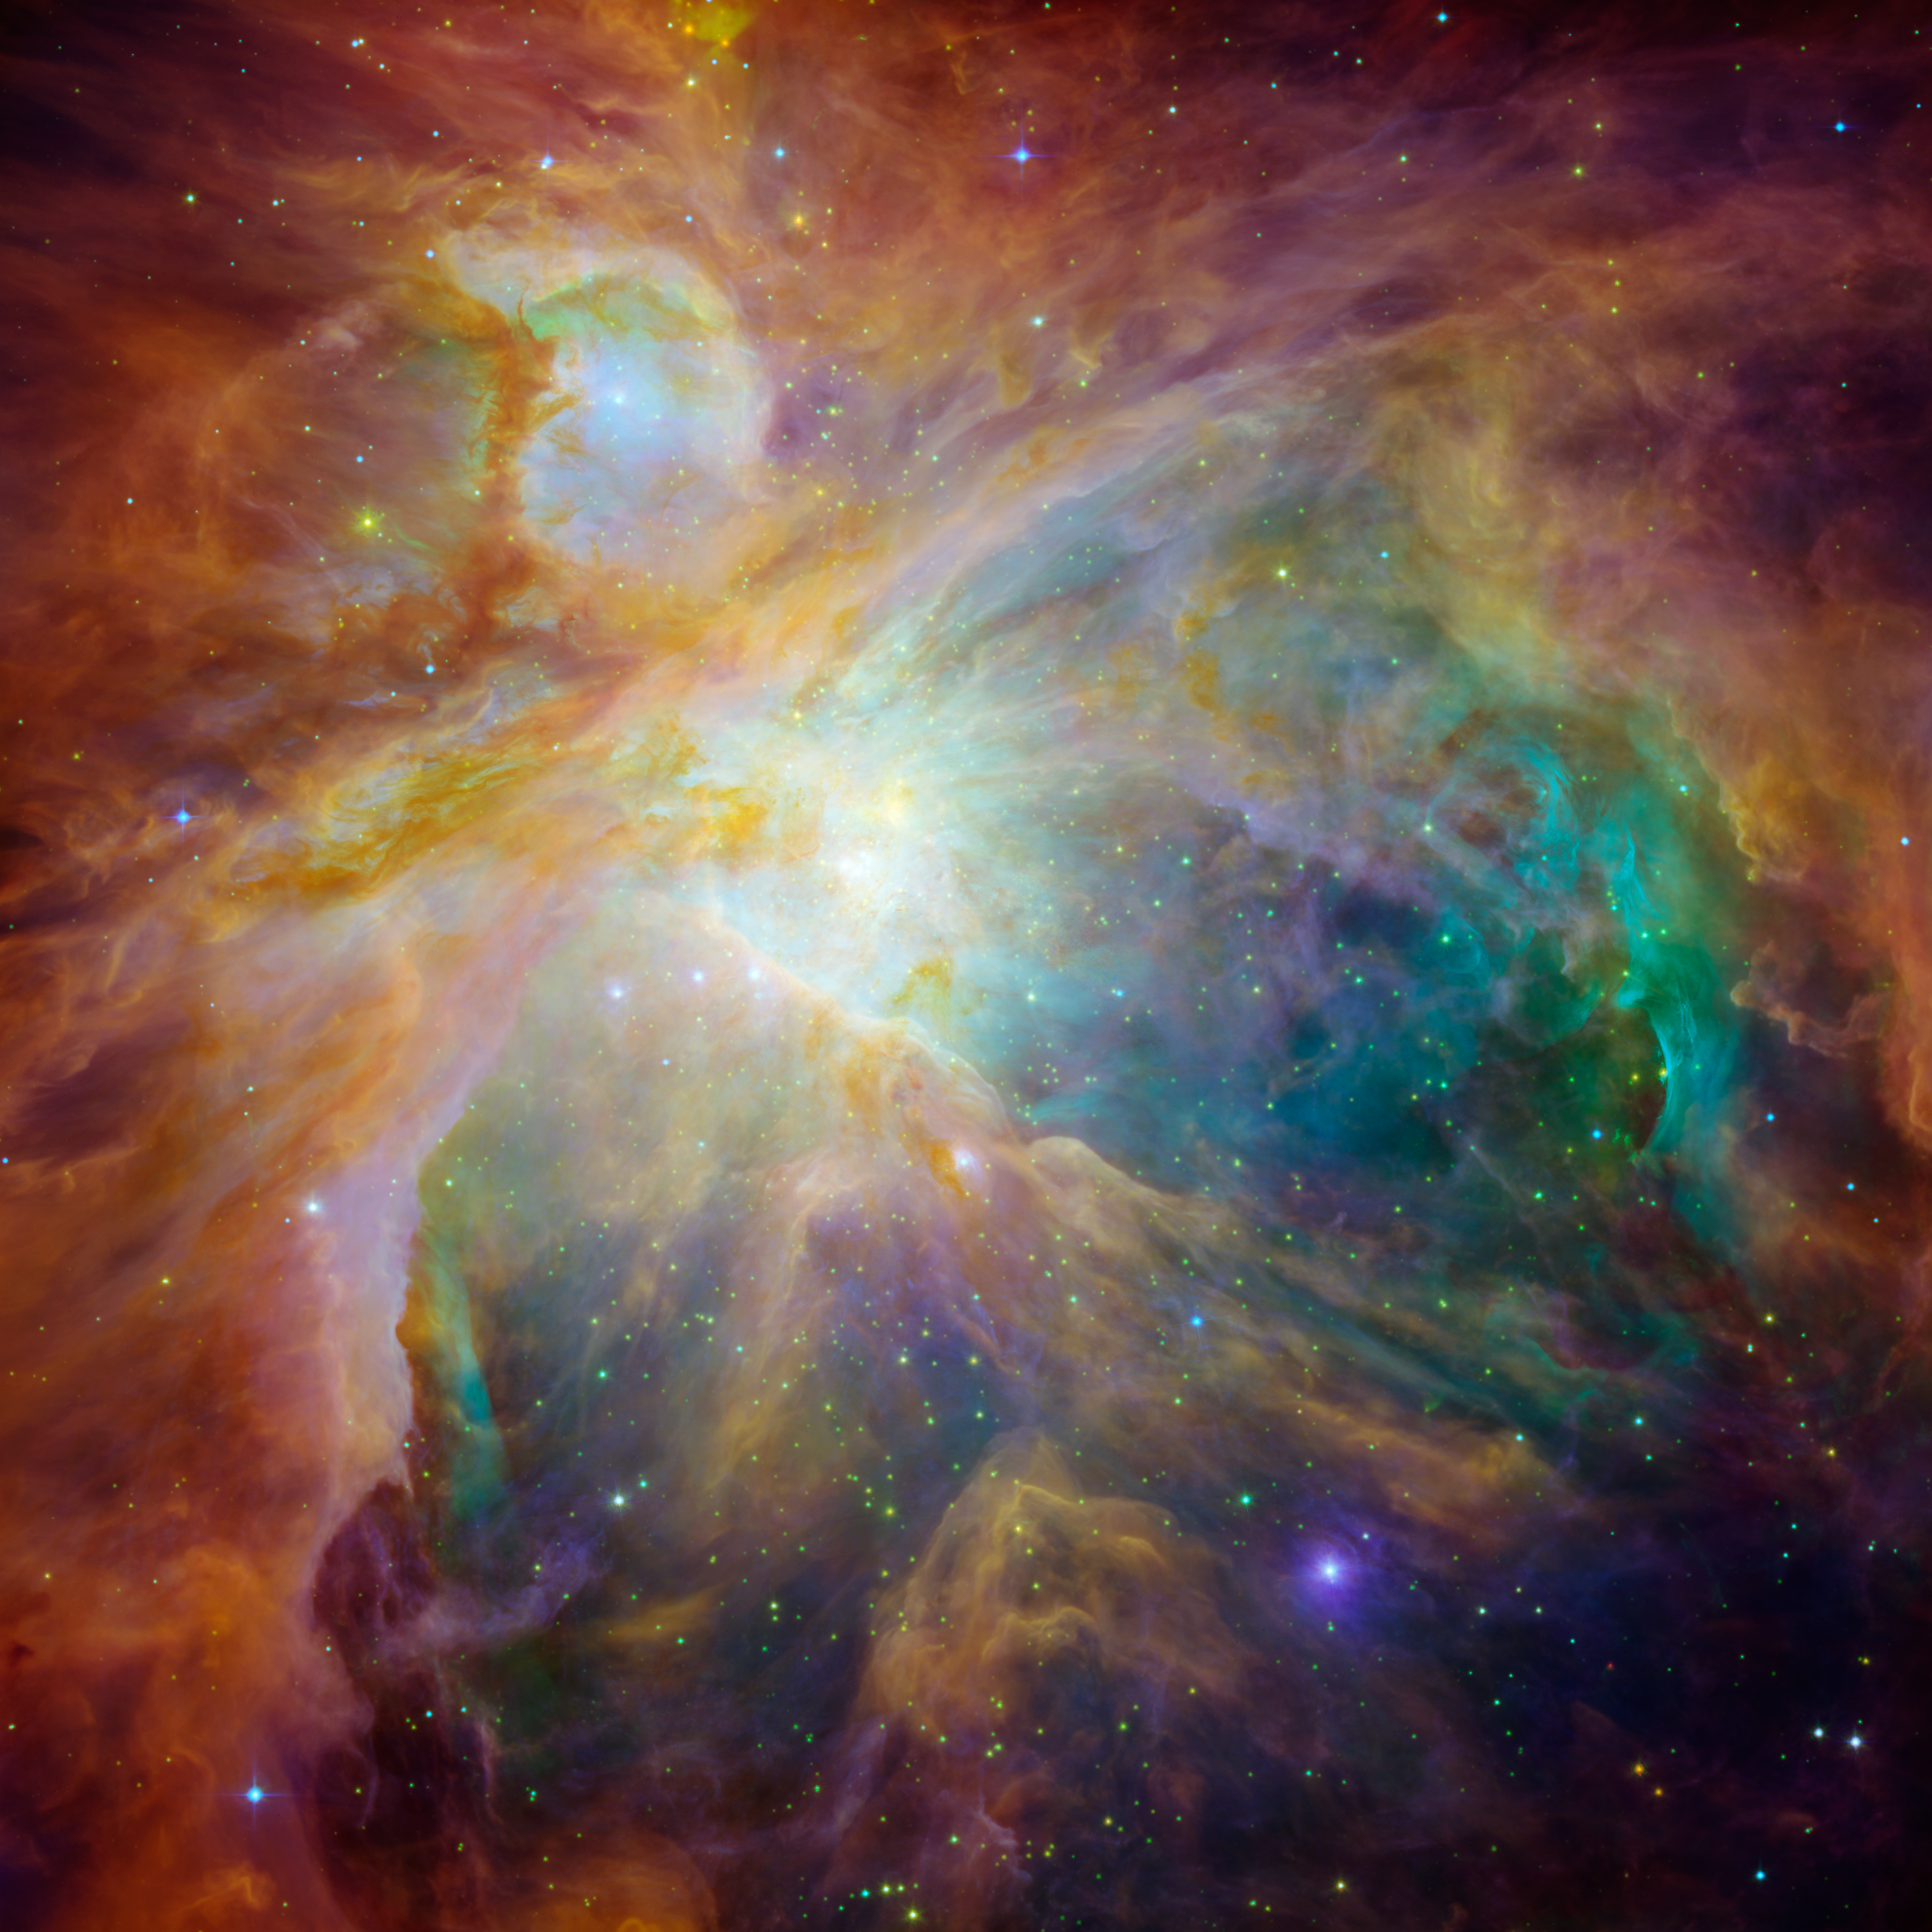

Chaos at the Heart of Orion

NASA’s Spitzer and Hubble Space Telescopes have teamed up to expose the chaos that baby stars are creating 1,500 light-years away in a cosmic cloud called the Orion nebula.

This striking infrared and visible-light composite indicates that four monstrously massive stars at the center of the cloud may be the main culprits in the familiar Orion constellation. The stars are collectively called the “Trapezium.” Their community can be identified as the yellow smudge near the center of the image.

Swirls of green in Hubble’s ultraviolet and visible-light view reveal hydrogen and sulfur gas that have been heated and ionized by intense ultraviolet radiation from the Trapezium’s stars. Meanwhile, Spitzer’s infrared view exposes carbon-rich molecules called polycyclic aromatic hydrocarbons in the cloud. These organic molecules have been illuminated by the Trapezium’s stars, and are shown in the composite as wisps of red and orange. On Earth, polycyclic aromatic hydrocarbons are found on burnt toast and in automobile exhaust.

Together, the telescopes expose the stars in Orion as a rainbow of dots sprinkled throughout the image. Orange-yellow dots revealed by Spitzer are actually infant stars deeply embedded in a cocoon of dust and gas. Hubble showed less embedded stars as specks of green, and foreground stars as blue spots.

Stellar winds from clusters of newborn stars scattered throughout the cloud etched all of the well-defined ridges and cavities in Orion. The large cavity near the right of the image was most likely carved by winds from the Trapezium’s stars.

Located 1,500 light-years away from Earth, the Orion nebula is the brightest spot in the sword of the Orion, or the “Hunter” constellation. The cosmic cloud is also our closest massive star-formation factory, and astronomers believe it contains more than 1,000 young stars.

The Orion constellation is a familiar sight in the fall and winter night sky in the northern hemisphere. The nebula is invisible to the unaided eye, but can be resolved with binoculars or small telescopes.

This image is a false-color composite where light detected at wavelengths of 0.43, 0.50, and 0.53 microns is blue. Light at wavelengths of 0.6, 0.65, and 0.91 microns is green. Light at 3.6 microns is orange, and 8.0 microns is red.

Credit: NASA/JPL-Caltech/STScI